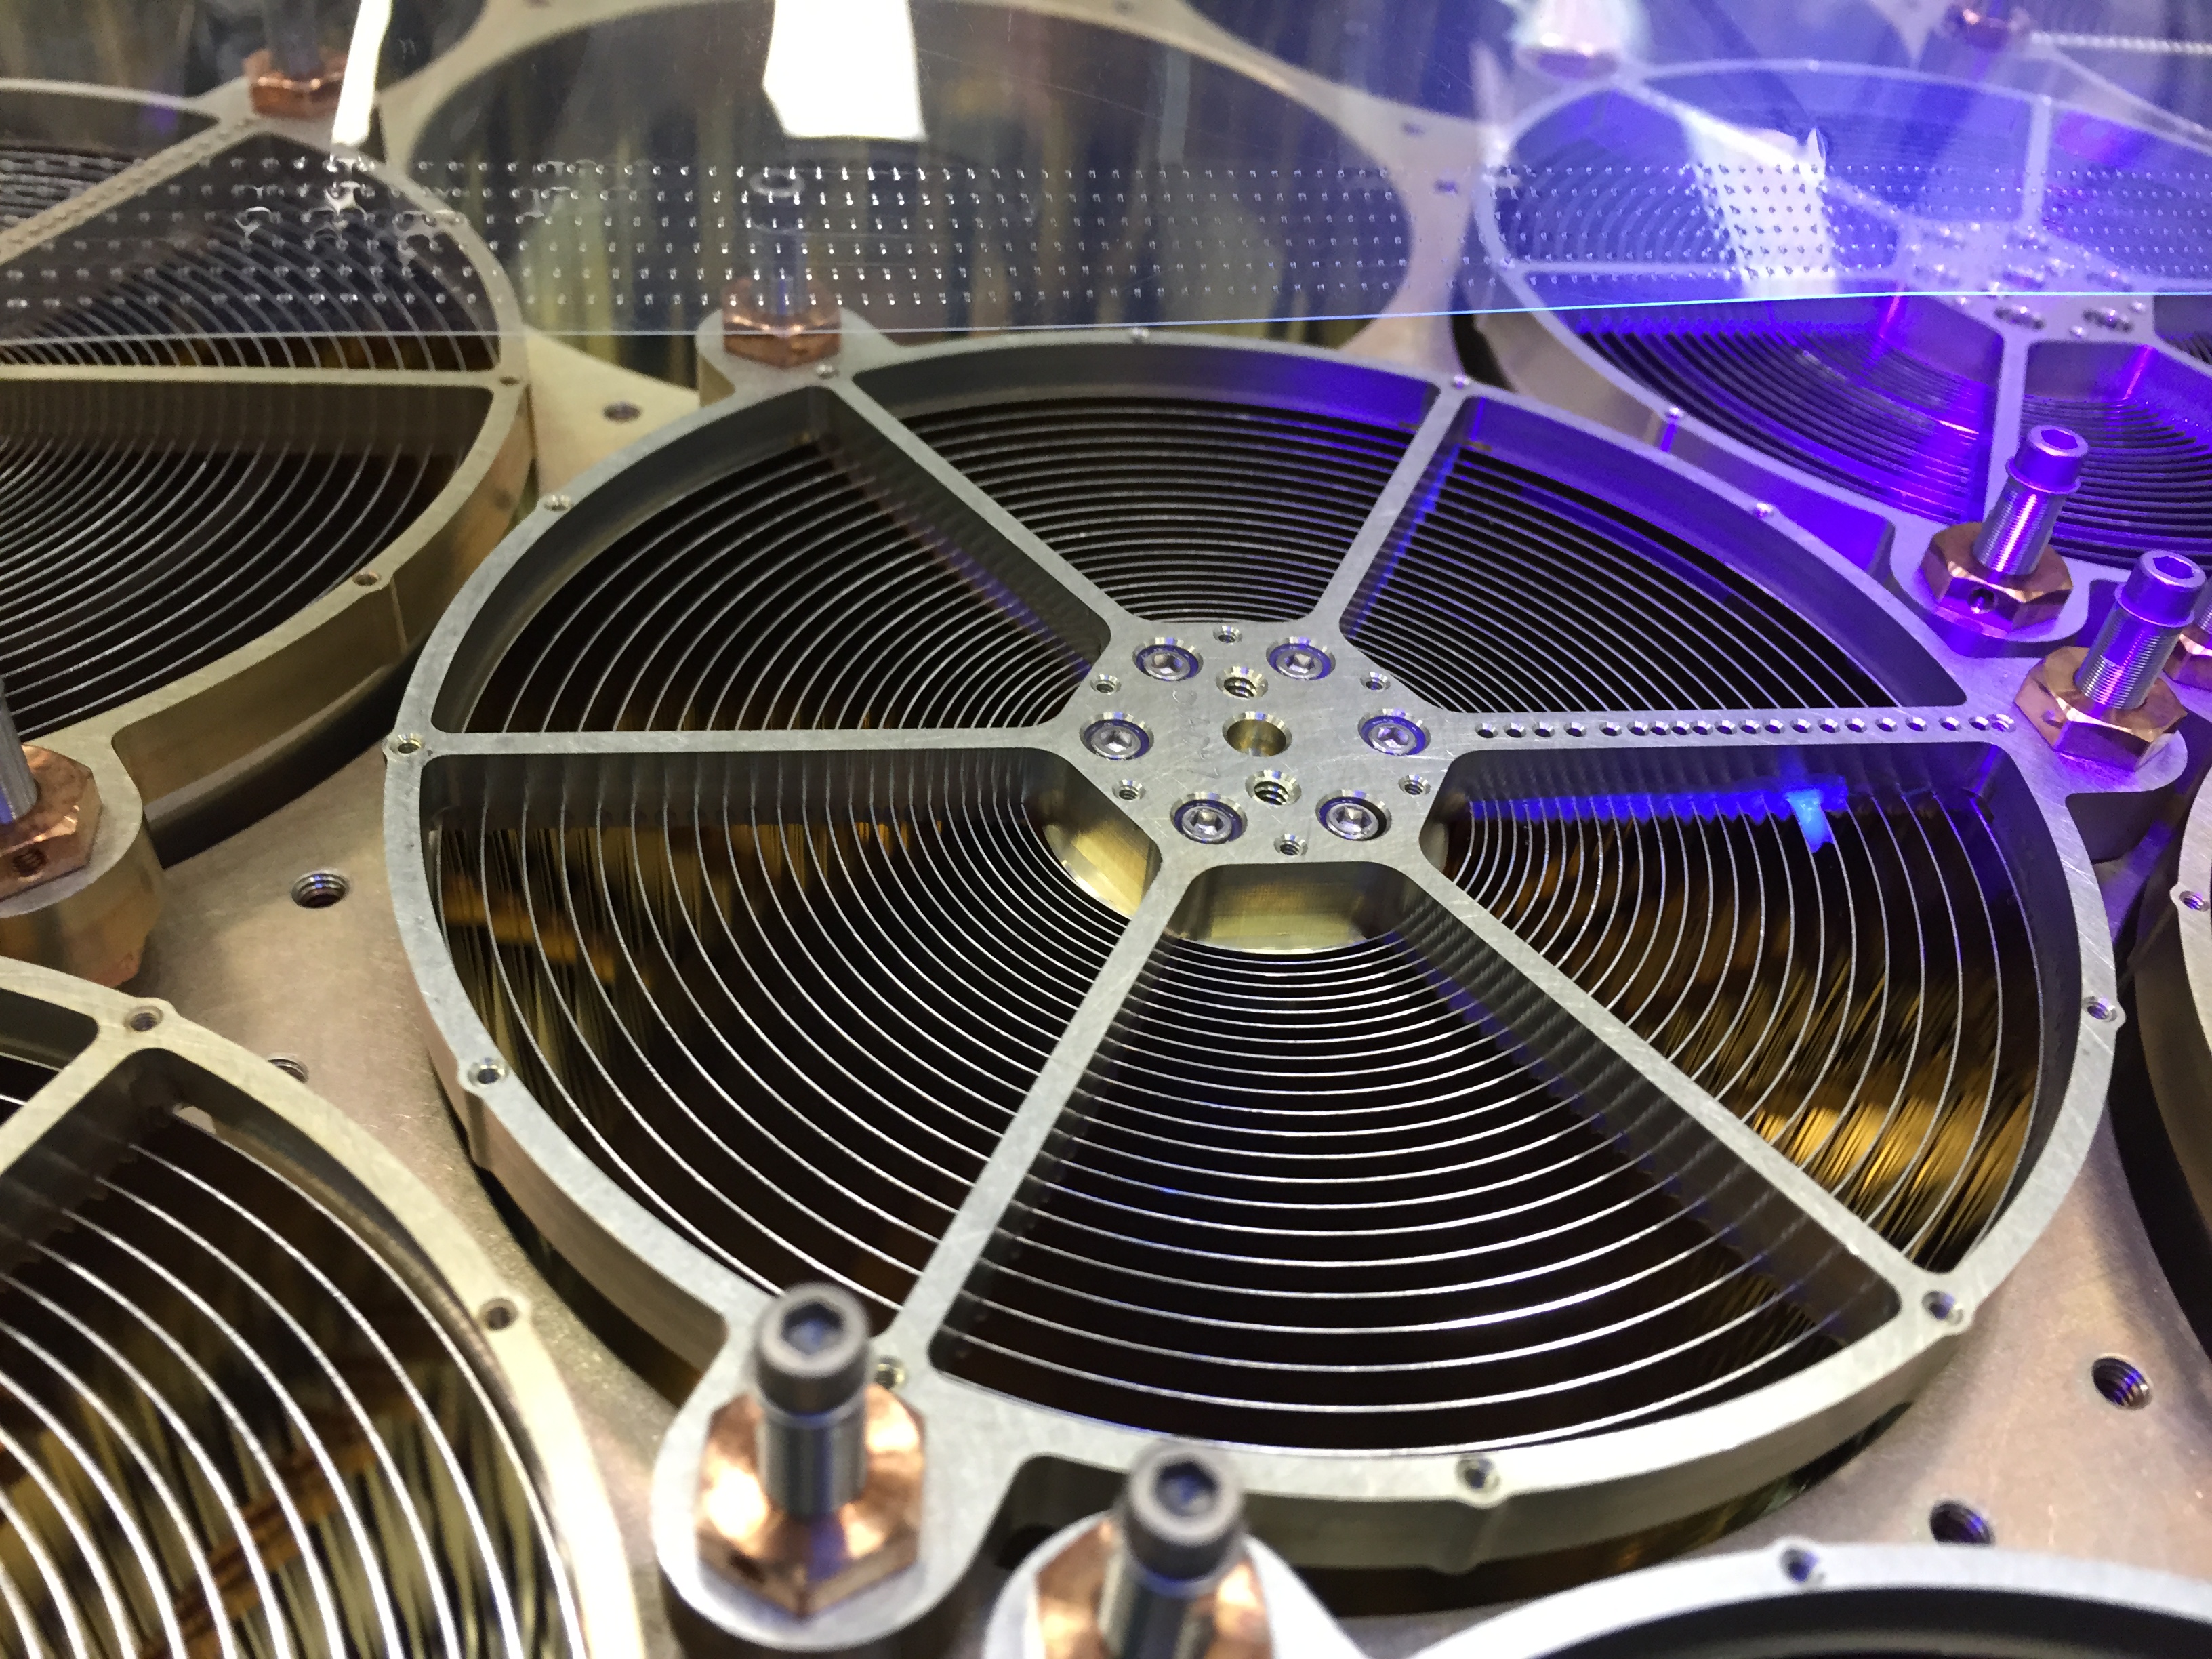

Neutron star Interior Composition Explorer (NICER)

NICER’s X-ray concentrator optics are inspected under a black light for dust and foreign object debris that could impair functionality once in space. The payload’s 56 mirror assemblies concentrate X-rays onto silicon detectors to gather data that will probe the interior makeup of neutron stars, including those that appear to flash regularly, called pulsars. The Neutron star Interior Composition Explorer (NICER) is a NASA Explorer Mission of Opportunity dedicated to studying the extraordinary environments — strong gravity, ultra-dense matter, and the most powerful magnetic fields in the universe — embodied by neutron stars. An attached payload aboard the International Space Station, NICER will deploy an instrument with unique capabilities for timing and spectroscopy of fast X-ray brightness fluctuations. The embedded Station Explorer for X-ray Timing and Navigation Technology demonstration (SEXTANT) will use NICER data to validate, for the first time in space, technology that exploits pulsars as natural navigation beacons.

Credit: NASA/Goddard/ Keith Gendreau